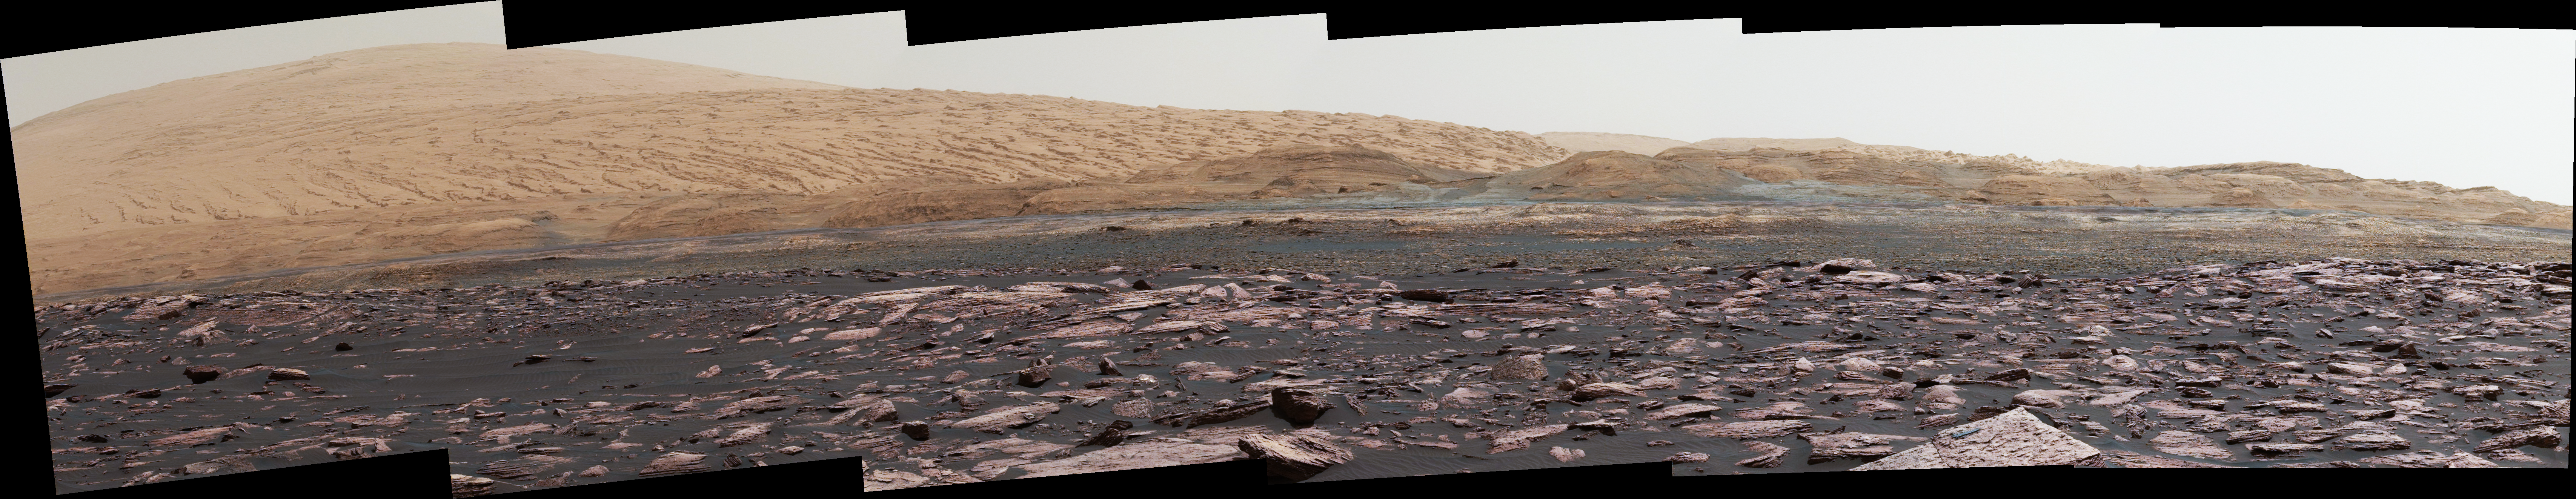

View Toward ‘Vera Rubin Ridge’ on Mount Sharp, Mars

This look ahead from NASA’s Curiosity Mars rover includes four geological layers to be examined by the mission, and higher reaches of Mount Sharp beyond the planned study area.

The redder rocks of the foreground are part of the Murray formation. Pale gray rocks in the middle distance of the right half of the image are in the Clay Unit. A band between those terrains is “Vera Rubin Ridge.” Rounded brown knobs beyond the Clay Unit are in the Sulfate Unit, beyond which lie higher portions of the mountain.

The view combines six images taken with the rover’s Mast Camera (Mastcam) on Jan. 24, 2017, during the 1,589th Martian day, or sol, of Curiosity’s work on Mars, when the rover was still more than half a mile (about a kilometer) north of Vera Rubin Ridge. The panorama has been white-balanced so that the colors of the rock and sand materials resemble how they would appear under daytime lighting conditions on Earth. It spans from east-southeast on the left to south on the right. The Sol 1589 location was just north of the waypoint labeled “Ogunquit Beach” on a map of the area that also shows locations of the Murray formation, Vera Rubin Ridge, Clay Unit and Sulfate Unit.

The ridge was informally named in early 2017 in memory of Vera Cooper Rubin (1928-2016), whose astronomical observations provided evidence for the existence of the universe’s dark matter.

Figure 1 is an annotated version of the scene. On it, the dotted white line traces the top of the ridge, a red dot indicates the anticipated route to the top of the ridge, and scale bars indicate dimensions at different distances from the rover. The nearest scale bar, in centimeters, refers to ground about 90 feet (27 meters) away from the camera, in the Murray formation outcrop. The middle and farthest scale bars, in meters, refer to features at distances of about 1,000 yards (900 meters) on Vera Rubin Ridge and about 2.1 miles (3.4 kilometers) in the Sulfate Unit.

Photojournal Note: Also available is the full resolution TIFF file for Figure 1 PIA21716_fig1_anno.tif. This file may be too large to view from a browser; it can be downloaded onto your desktop by right-clicking on the previous link and viewed with image viewing software.

Malin Space Science Systems, San Diego, built and operates the Mastcam. NASA’s Jet Propulsion Laboratory, a division of the Caltech in Pasadena, California, manages the Mars Science Laboratory Project for NASA’s Science Mission Directorate, Washington. JPL designed and built the project’s Curiosity rover.

Credit: NASA/JPL-Caltech/MSSS